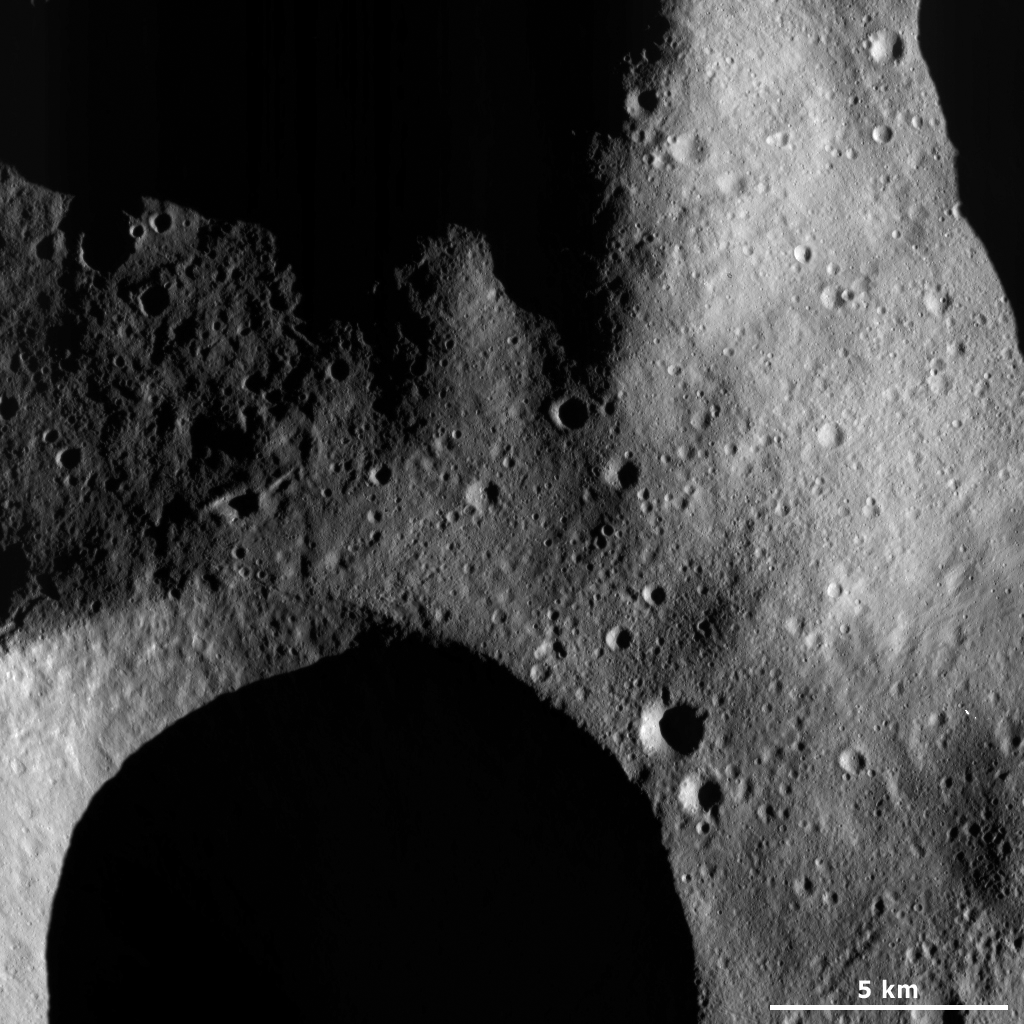

Subdued and Fresh Craters

This Dawn Framing Camera (FC) image of Vesta shows a part of a large subdued crater in the top left of the image. A lot of this crater is in shadow but a part of its rather degraded and rounded rim can be distinguished because of the shadow that it casts inside of the crater. In contrast, in the bottom left of the image a part of a large fresh crater can be seen. The rim of this crater is much sharper because it is younger and has not been around long enough for its rim to become as rounded as the rim of the degraded crater. There are also many smaller craters visible in this image. Some of these small craters in the bottom right of the image appear to be arranged into chains of craters.

This image is located in Vesta’s Caparronia quadrangle, in Vesta’s northern hemisphere. NASA’s Dawn spacecraft obtained this image with its framing camera on March 23, 2012. This image was taken through the camera’s clear filter. The distance to the surface of Vesta is 229 kilometers (142 miles) and the image has a resolution of about 21 meters (69 feet) per pixel. This image was acquired during the LAMO (low-altitude mapping orbit) phase of the mission.

The Dawn mission to Vesta and Ceres is managed by NASA’s Jet Propulsion Laboratory, a division of the California Institute of Technology in Pasadena, for NASA’s Science Mission Directorate, Washington D.C. UCLA is responsible for overall Dawn mission science. The Dawn framing cameras have been developed and built under the leadership of the Max Planck Institute for Solar System Research, Katlenburg-Lindau, Germany, with significant contributions by DLR German Aerospace Center, Institute of Planetary Research, Berlin, and in coordination with the Institute of Computer and Communication Network Engineering, Braunschweig. The Framing Camera project is funded by the Max Planck Society, DLR, and NASA/JPL.

Credit: NASA/JPL-Caltech/UCLA/MPS/DLR/IDA